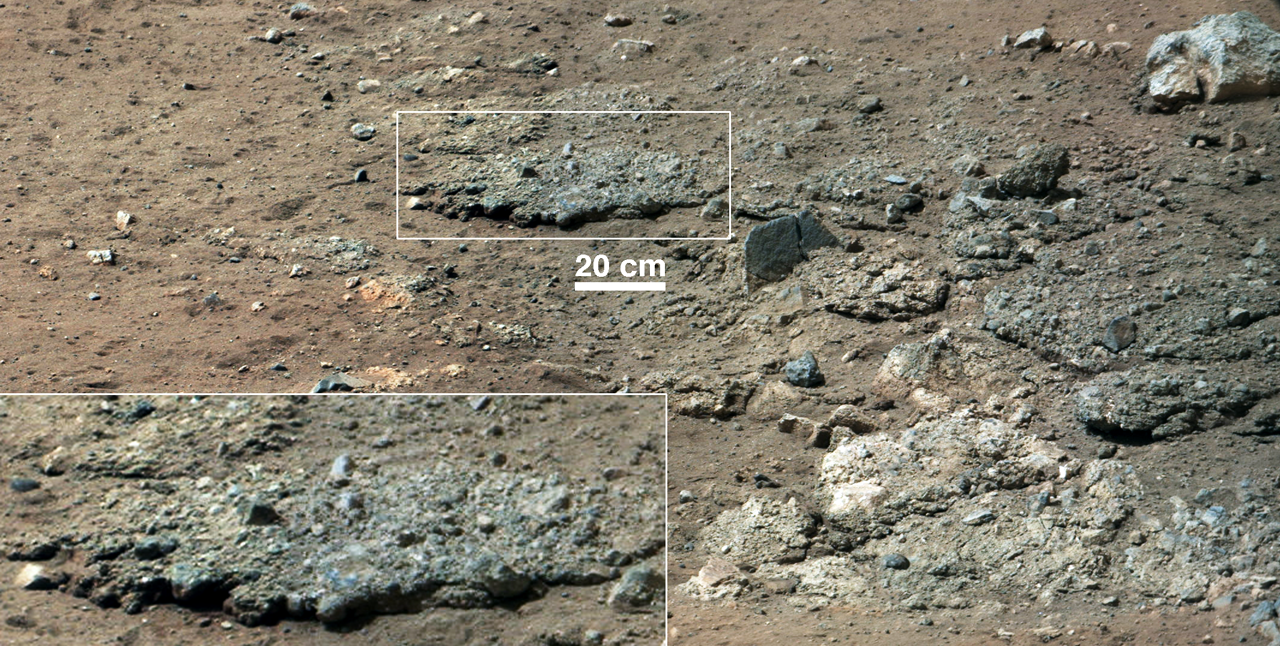

Best View of Goulburn Scour

This image from NASA’s Curiosity Rover shows a high-resolution view of an area that is known as Goulburn Scour, a set of rocks blasted by the engines of Curiosity’s descent stage on Mars. It shows a section from a mosaic of a pair of images obtained by Curiosity’s 100-millimeter Mast Camera, with three times higher resolution than previously released. Details of the layer of pebbles can be seen in the close-up. These two images were the first views of this sandy conglomerate, a sedimentary layer laid down by water in the very distant past and uncovered in August 2012 during the rover’s landing. The inset magnifies the area by a factor of two. Mastcam obtained these images on Aug. 19, 2012, or the 13th sol, or Martian day, of Curiosity’s surface operations.

JPL manages the Mars Science Laboratory/Curiosity for NASA’s Science Mission Directorate in Washington. The rover was designed, developed and assembled at JPL, a division of the California Institute of Technology in Pasadena.

Credit: NASA/JPL-Caltech/MSSS